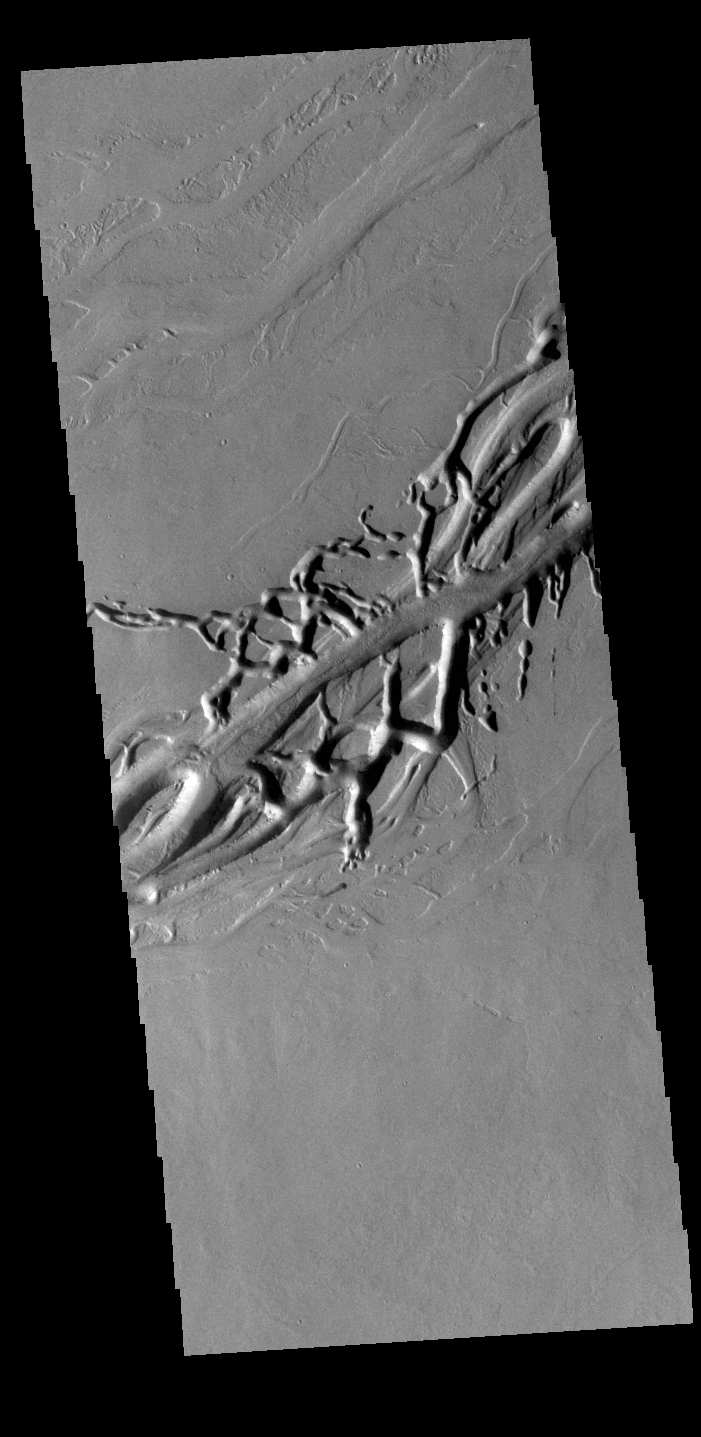

Olympica Fossae

Olympica Fossae is a complex channel located on the volcanic plains between Alba Mons and Olympus Mons. The sinuosity of some of the channel sections in the the image indicates that liquid flow played a part creating these features. In this case the location and other surface features point to lava rather than water as the liquid. The interconnecting linear sections of depressions are most likely formed by the collapse of the surface into voids left by lava tubes.

Credit: NASA/JPL-Caltech/ASU